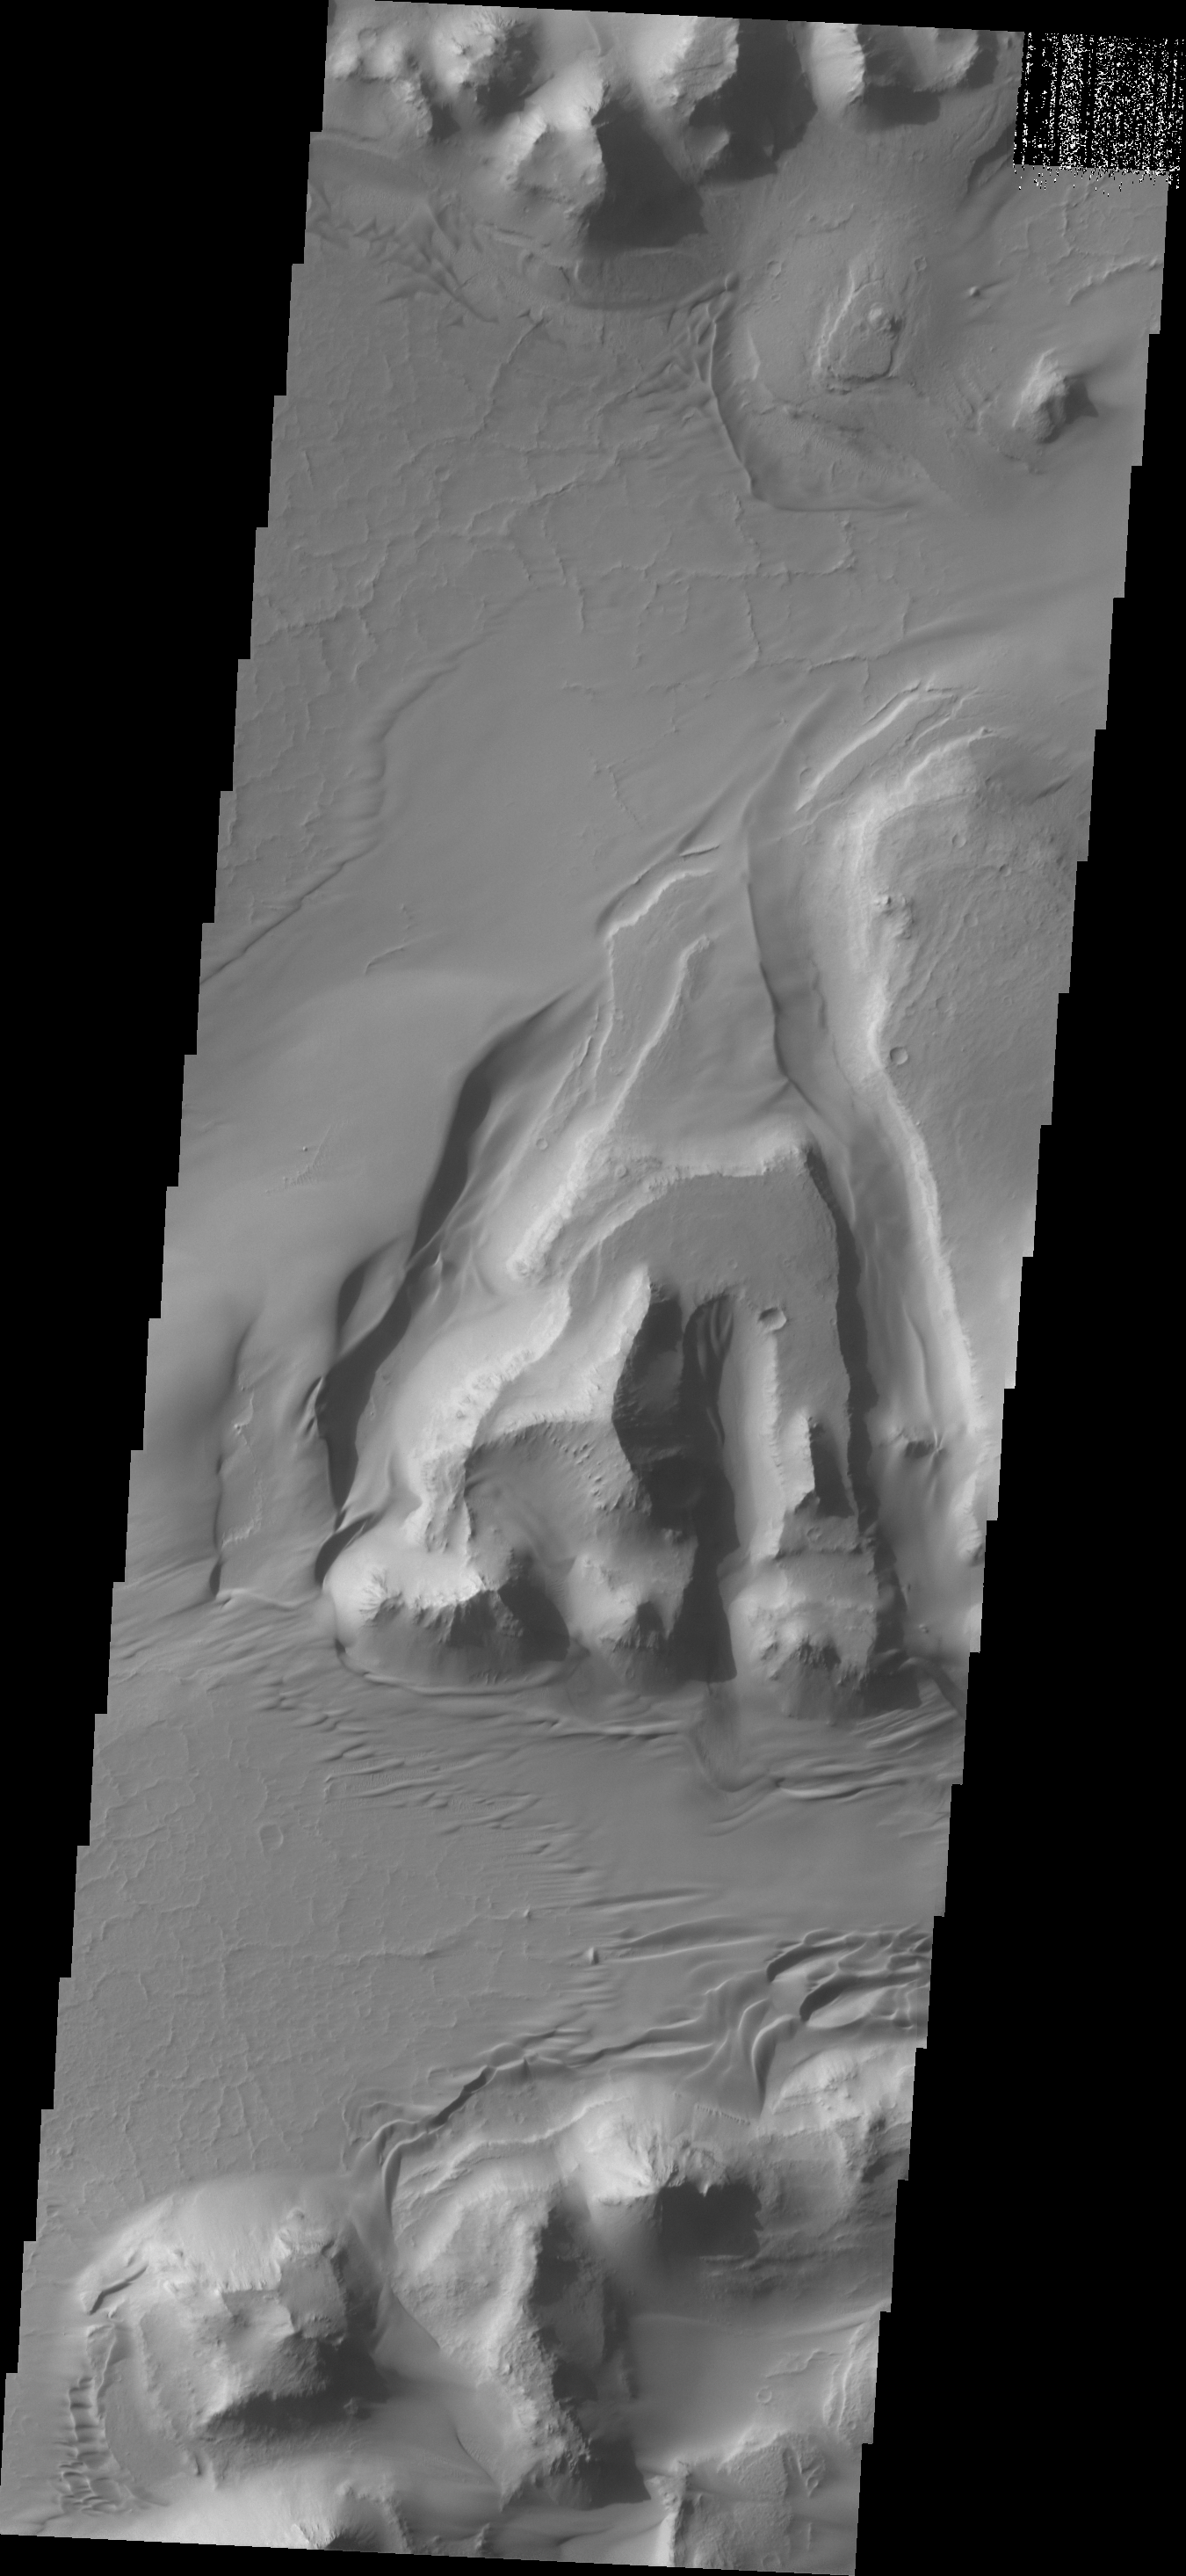

Capri Chasma

A sand sheet and dune forms are present in this image of the floor of Capri Chasma.

Credit: NASA/JPL/ASU